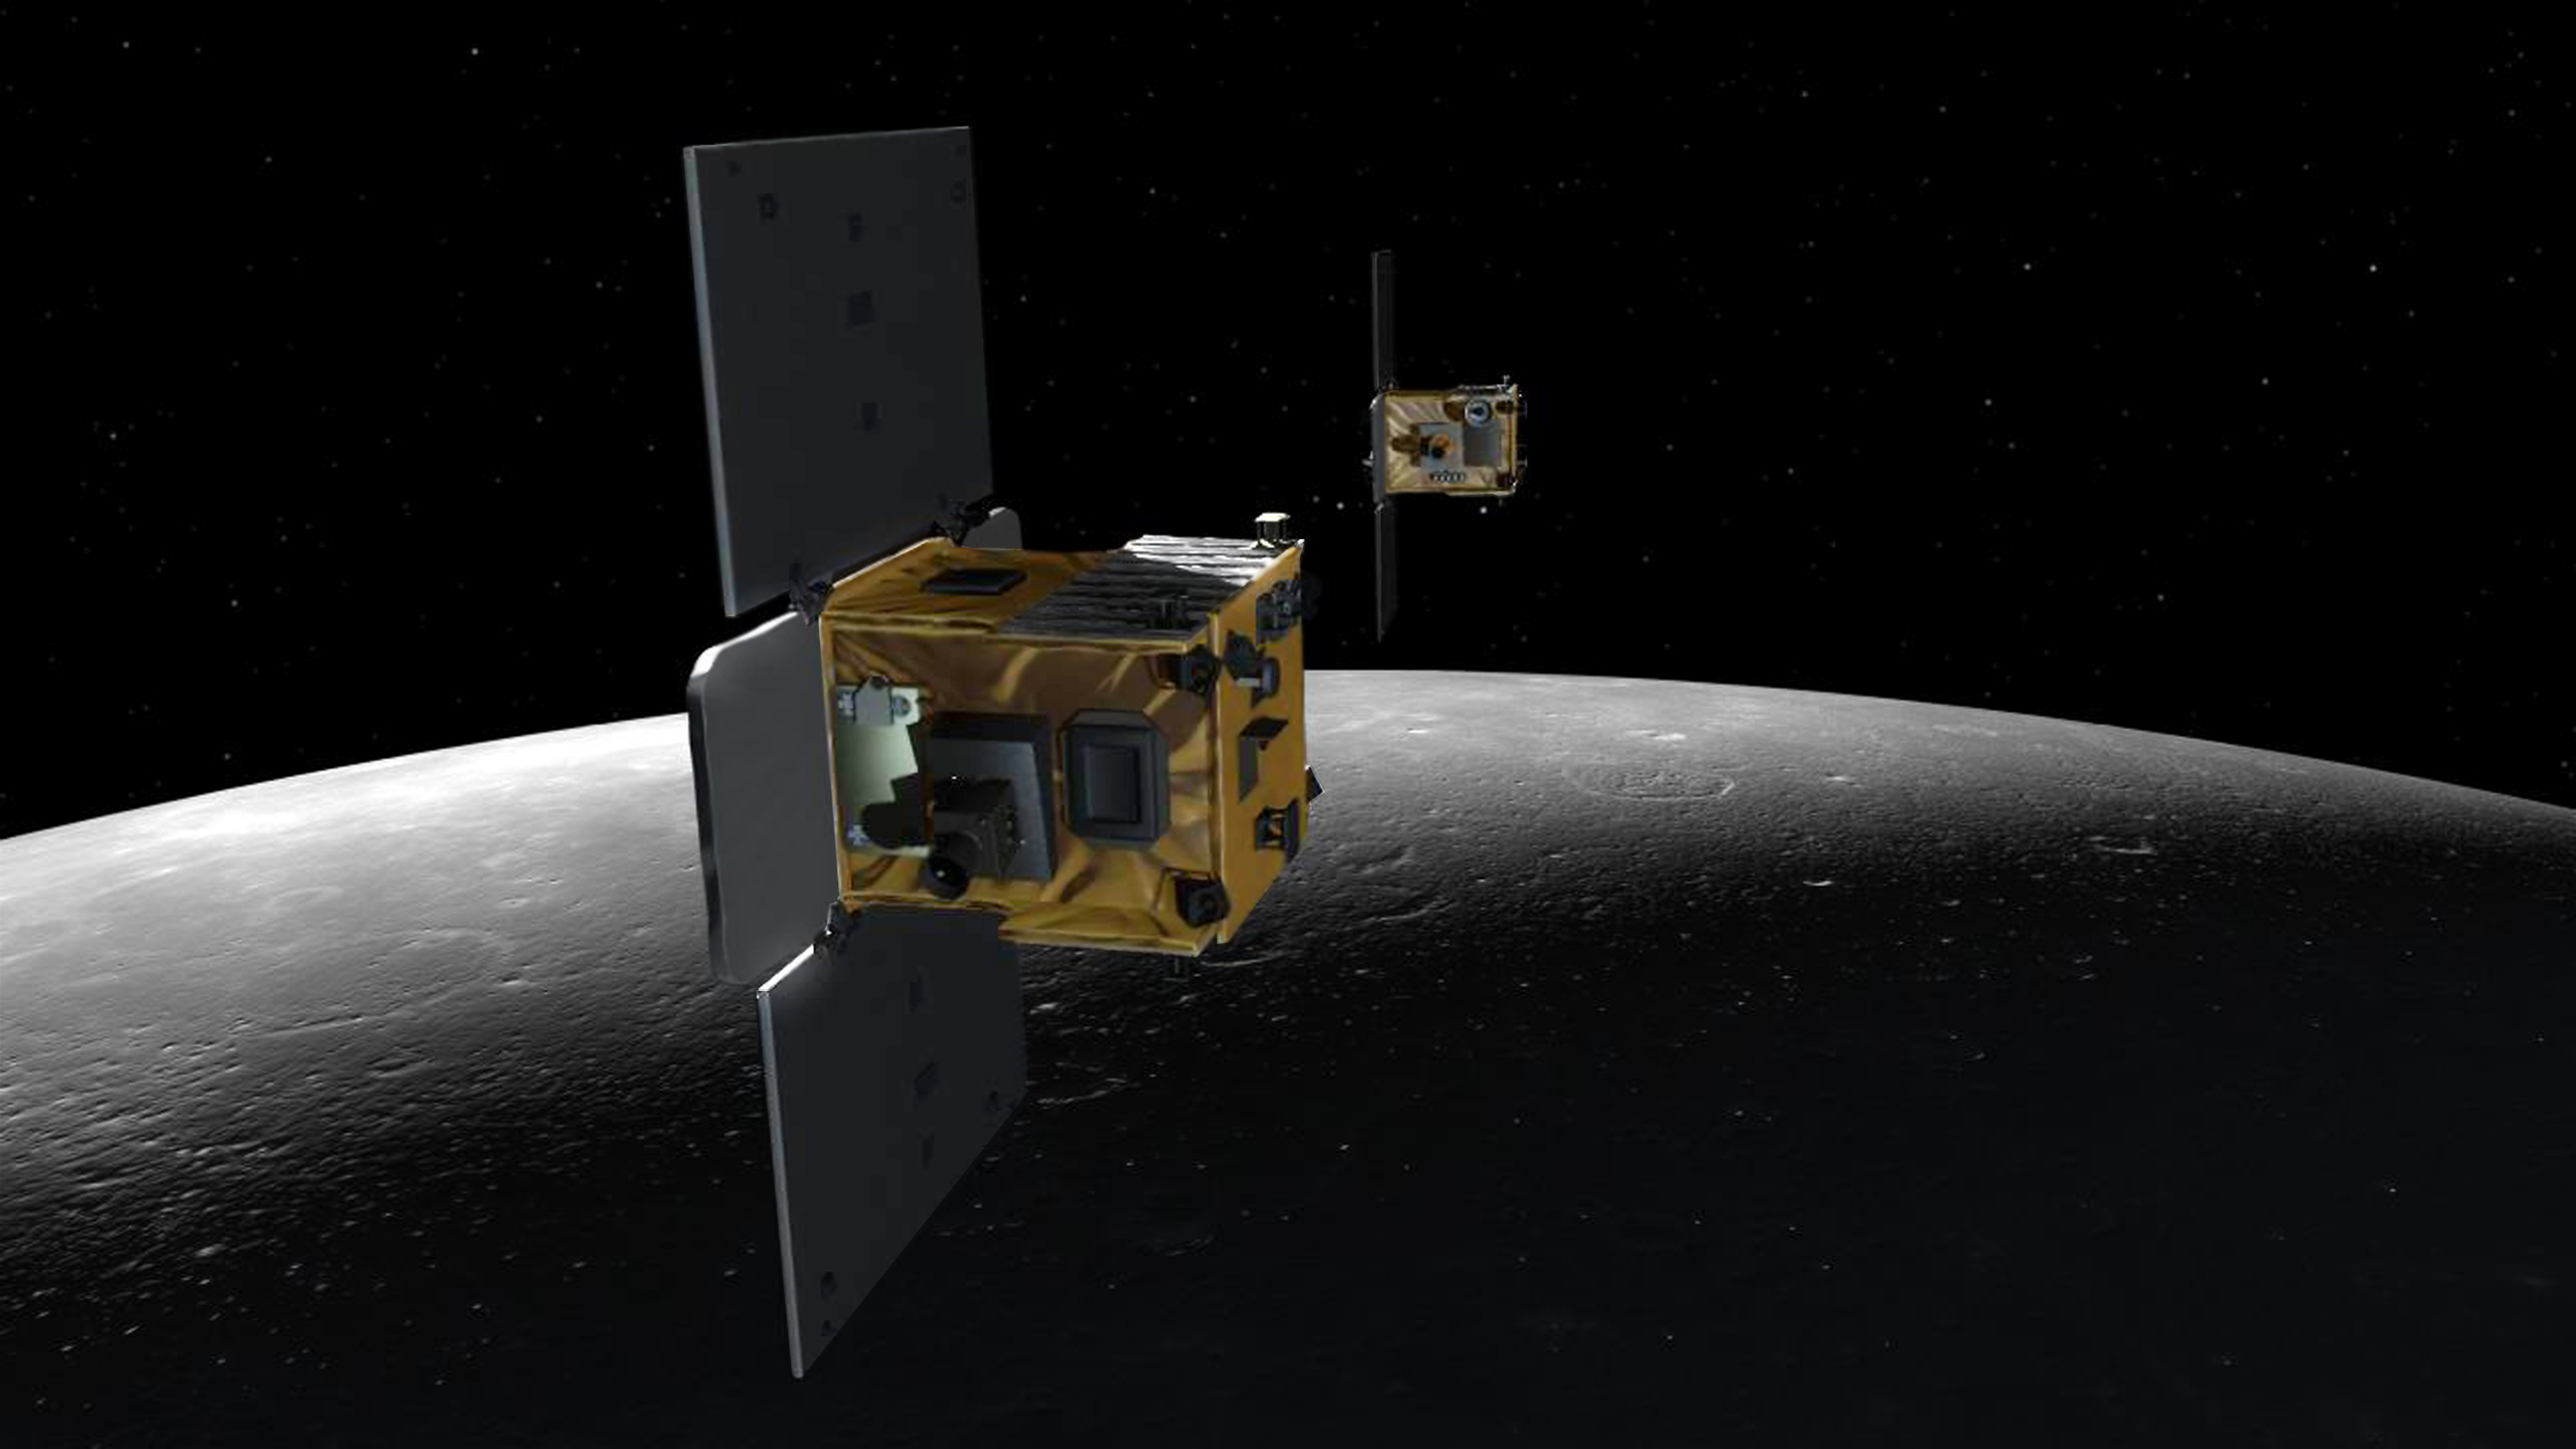

GRAIL Spacecraft Over the Moon (Artist’s Concept)

An artist’s depiction of the twin spacecraft (Ebb and Flow) that comprise NASA’s Gravity Recovery And Interior Laboratory (GRAIL) mission. As the GRAIL twins (Ebb and Flow) fly over areas of greater and lesser gravity at 3,600 mph (5,800 kilometers per hour), surface features such as mountains and craters, and masses hidden beneath the lunar surface, can influence the distance between the two spacecraft.

NASA’s Jet Propulsion Laboratory in Pasadena, Calif., manages the GRAIL mission for NASA’s Science Mission Directorate in Washington. The Massachusetts Institute of Technology, Cambridge, is home to the mission’s principal investigator, Maria Zuber. GRAIL is part of the Discovery Program managed at NASA’s Marshall Space Flight Center in Huntsville, Ala. Lockheed Martin Space Systems in Denver built the spacecraft. The California Institute of Technology in Pasadena manages JPL for NASA.

Credit: NASA/JPL-Caltech/MIT